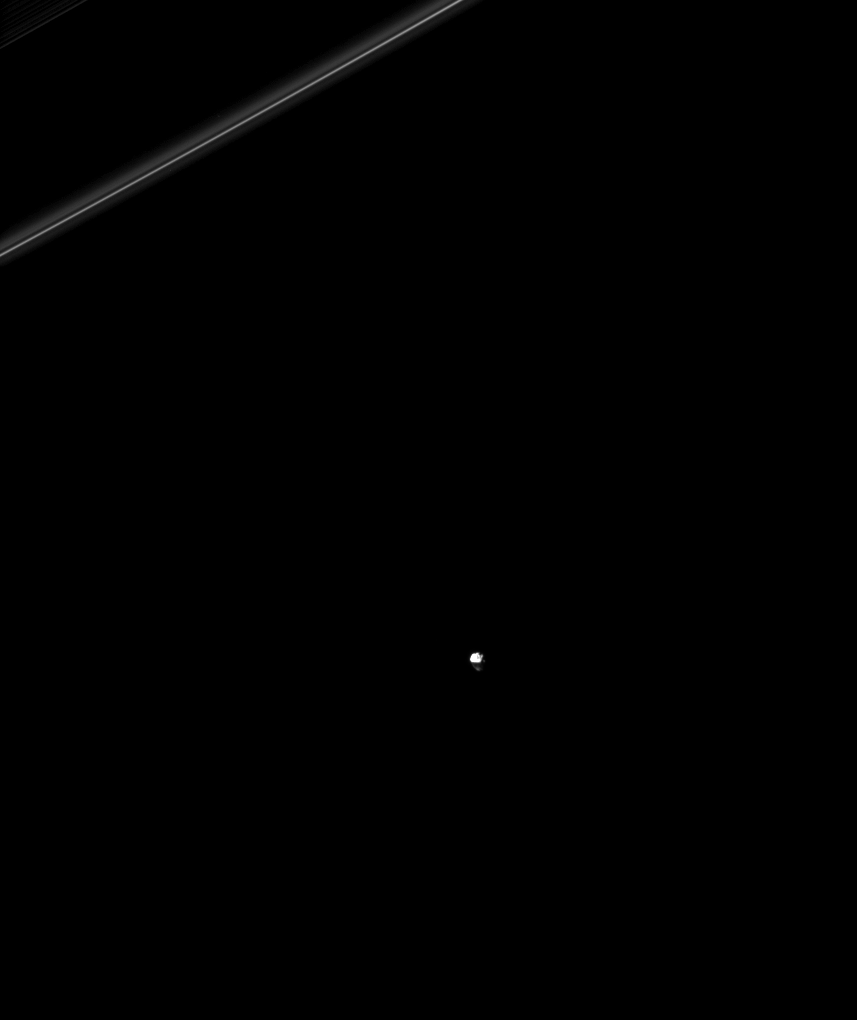

Rings Return the Favor

Saturn’s rings cast a shadow on the moon Janus in this image made possible only around the time of the planet’s August 2009 equinox.

Some of the planet’s moons cast shadows onto the rings at equinox, but in this image, it’s the rings casting shadows on a moon. The shadow obscures part of Janus (179 kilometers, or 111 miles across) in the image. The planet’s thin F ring can be seen in the upper left of the image.

See PIA11488 to see the rings casting a shadow on the moon Tethys.

This image was taken shortly after the planet’s equinox. The novel illumination geometry that accompanies equinox lowers the sun’s angle to the ringplane, significantly darkens the rings, and causes out-of-plane structures to look anomalously bright and cast shadows across the rings. These scenes are possible only during the few months before and after Saturn’s equinox, which occurs only once in about 15 Earth years. Before and after equinox, Cassini’s cameras have spotted not only the predictable shadows of some of Saturn’s moons (see PIA11657), but also the shadows of newly revealed vertical structures in the rings themselves (see PIA11665).

This view looks toward the northern, sunlit side of the rings from about 17 degrees above the ringplane.

The image was taken in visible light with the Cassini spacecraft narrow-angle camera on Aug. 14, 2009. The view was acquired at a distance of approximately 1.4 million kilometers (870,000 miles) from Janus and at a Sun-Janus-spacecraft, or phase, angle of 90 degrees. Image scale is 8 kilometers (5 miles) per pixel.

The Cassini-Huygens mission is a cooperative project of NASA, the European Space Agency and the Italian Space Agency. The Jet Propulsion Laboratory, a division of the California Institute of Technology in Pasadena, manages the mission for NASA’s Science Mission Directorate, Washington, D.C. The Cassini orbiter and its two onboard cameras were designed, developed and assembled at JPL. The imaging operations center is based at the Space Science Institute in Boulder, Colo.

Credit: NASA/JPL/Space Science Institute